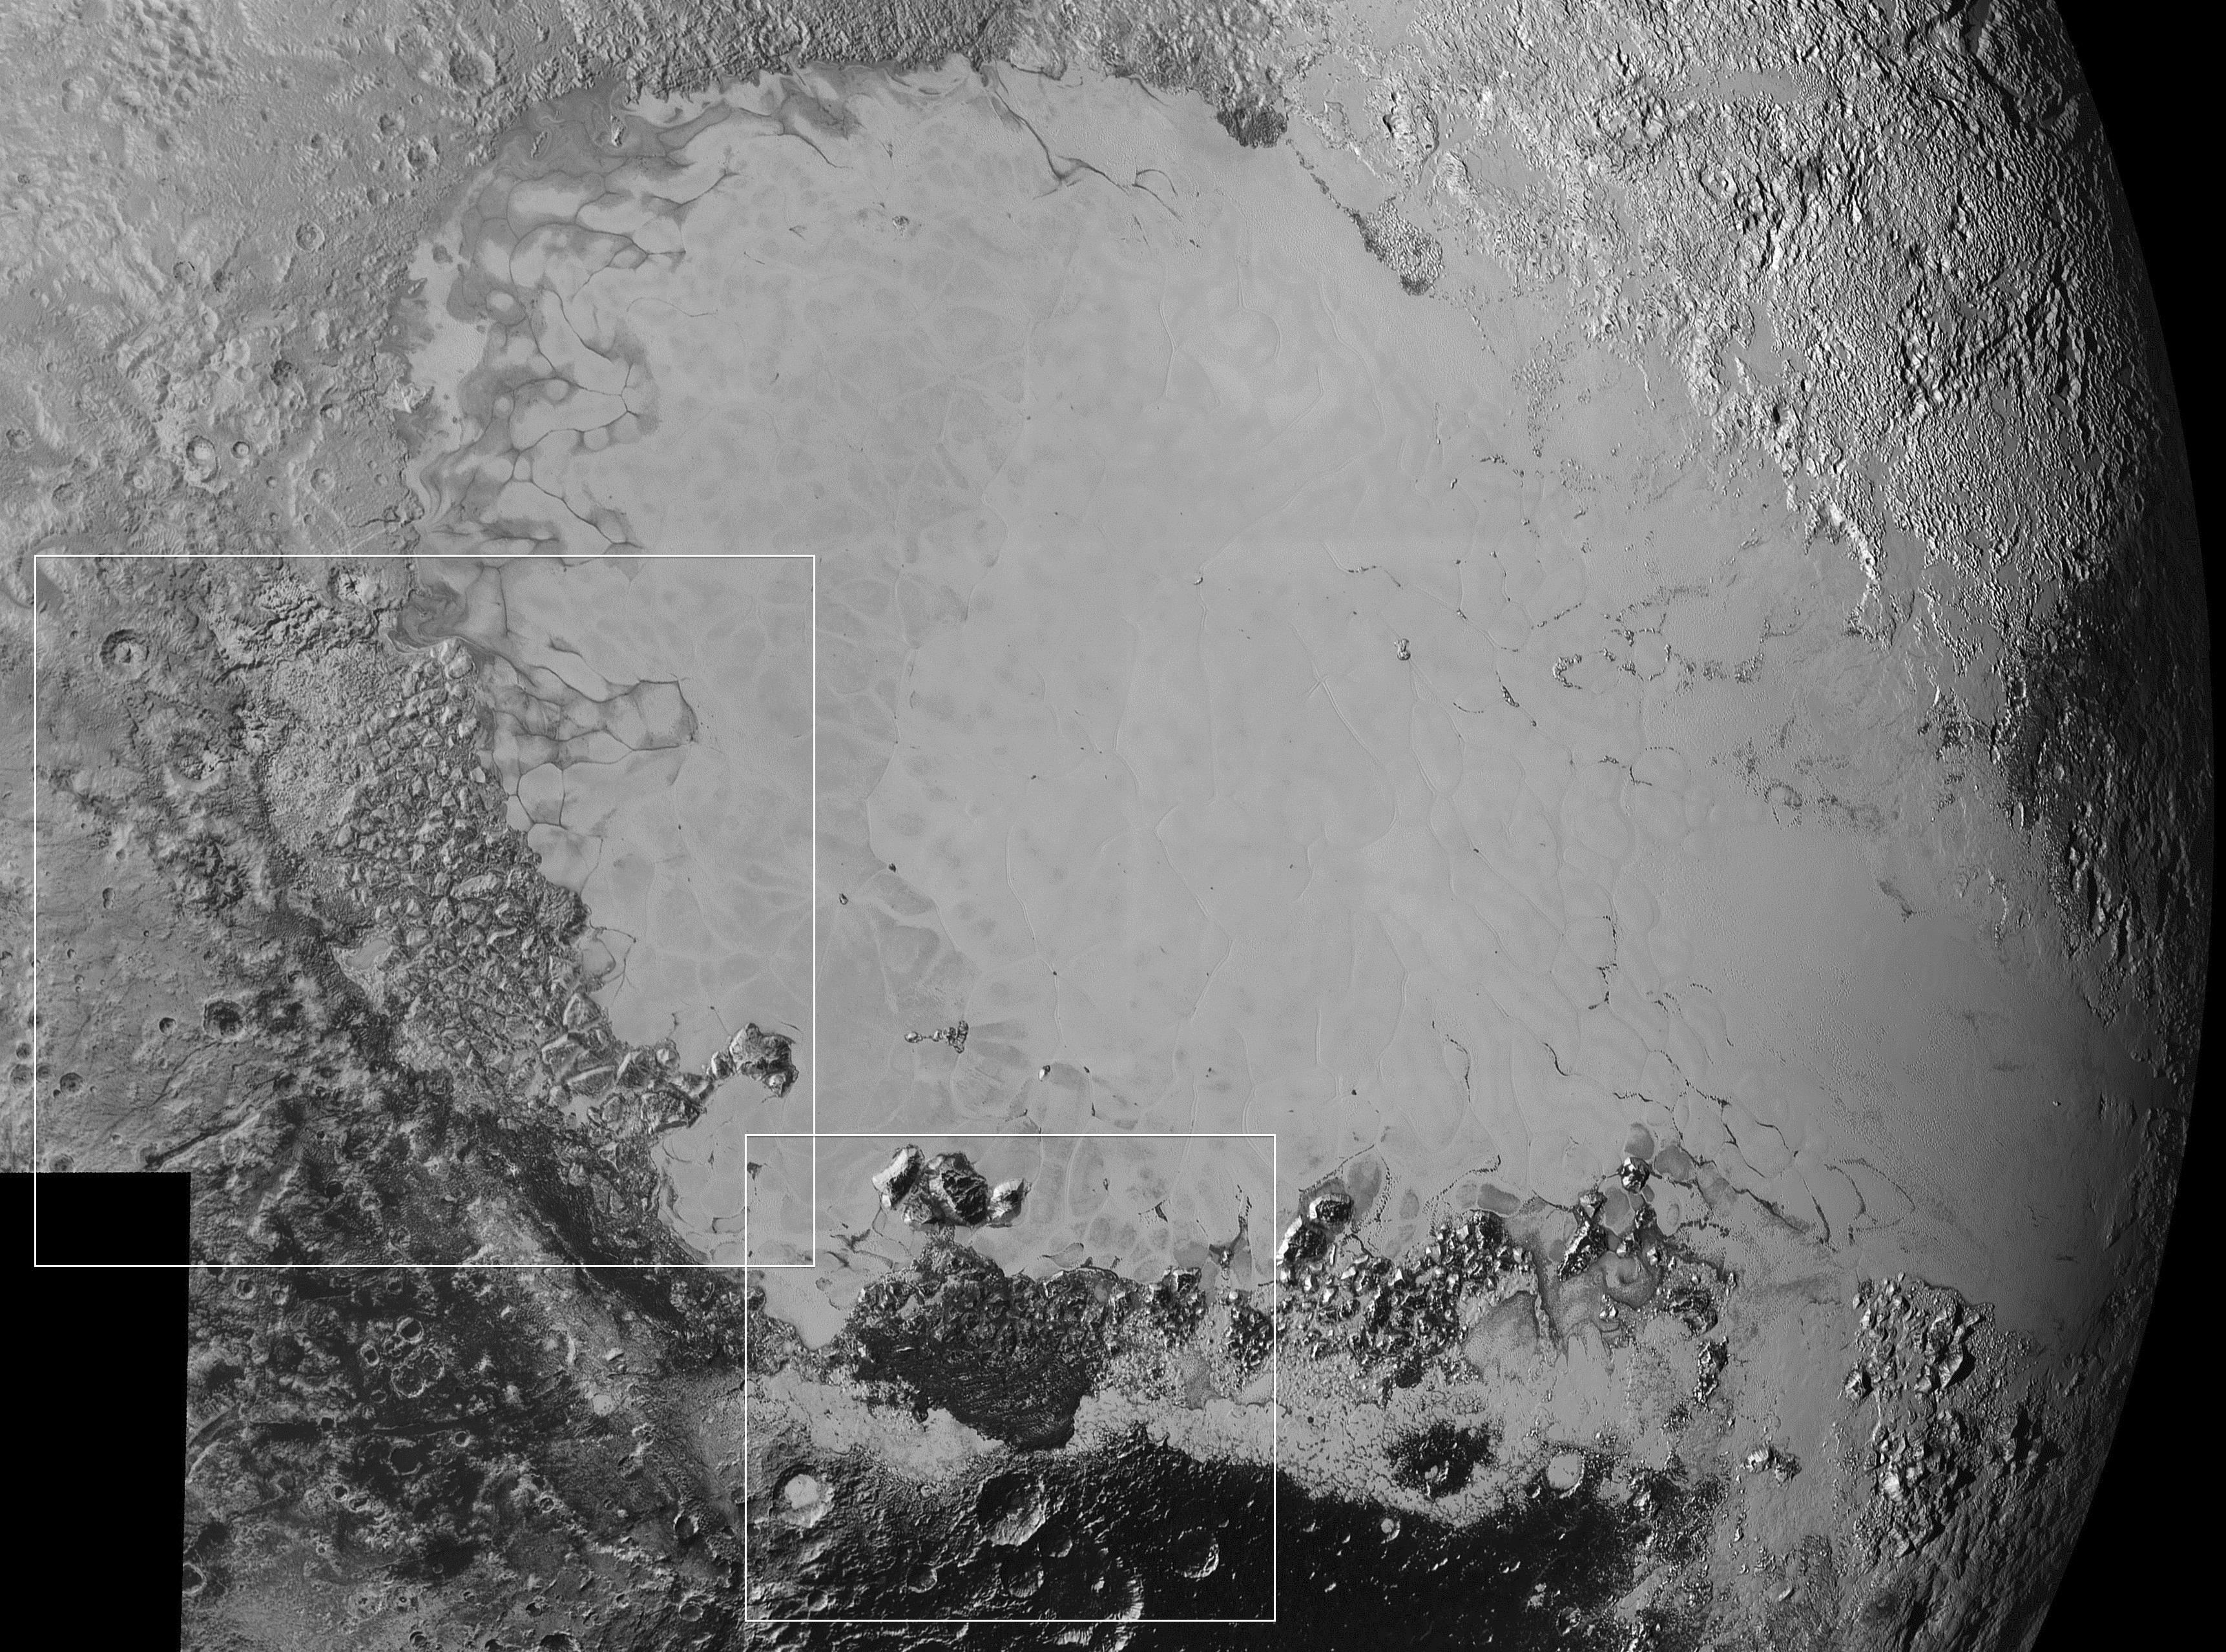

Surface Variety

Mosaic of high-resolution images of Pluto, transmitted by NASA’s New Horizons spacecraft from Sept. 5 to 7, 2015. The image is dominated by the informally-named icy plain Sputnik Planum, the smooth, bright region across the center. This image also features a tremendous variety of other landscapes surrounding Sputnik. The smallest visible features are 0.5 miles (0.8 kilometers) in size, and the mosaic covers a region roughly 1,000 miles (1,600 kilometers) wide. The image was taken as New Horizons flew past Pluto on July 14, 2015, from a distance of 50,000 miles (80,000 kilometers). The two white rectangles show the locations of the two closeup views by New Horizons, released separately.

The Johns Hopkins University Applied Physics Laboratory in Laurel, Maryland, designed, built, and operates the New Horizons spacecraft, and manages the mission for NASA’s Science Mission Directorate. The Southwest Research Institute, based in San Antonio, leads the science team, payload operations and encounter science planning. New Horizons is part of the New Frontiers Program managed by NASA’s Marshall Space Flight Center in Huntsville, Alabama.

Credit: NASA/Johns Hopkins University Applied Physics Laboratory/Southwest Research Institute